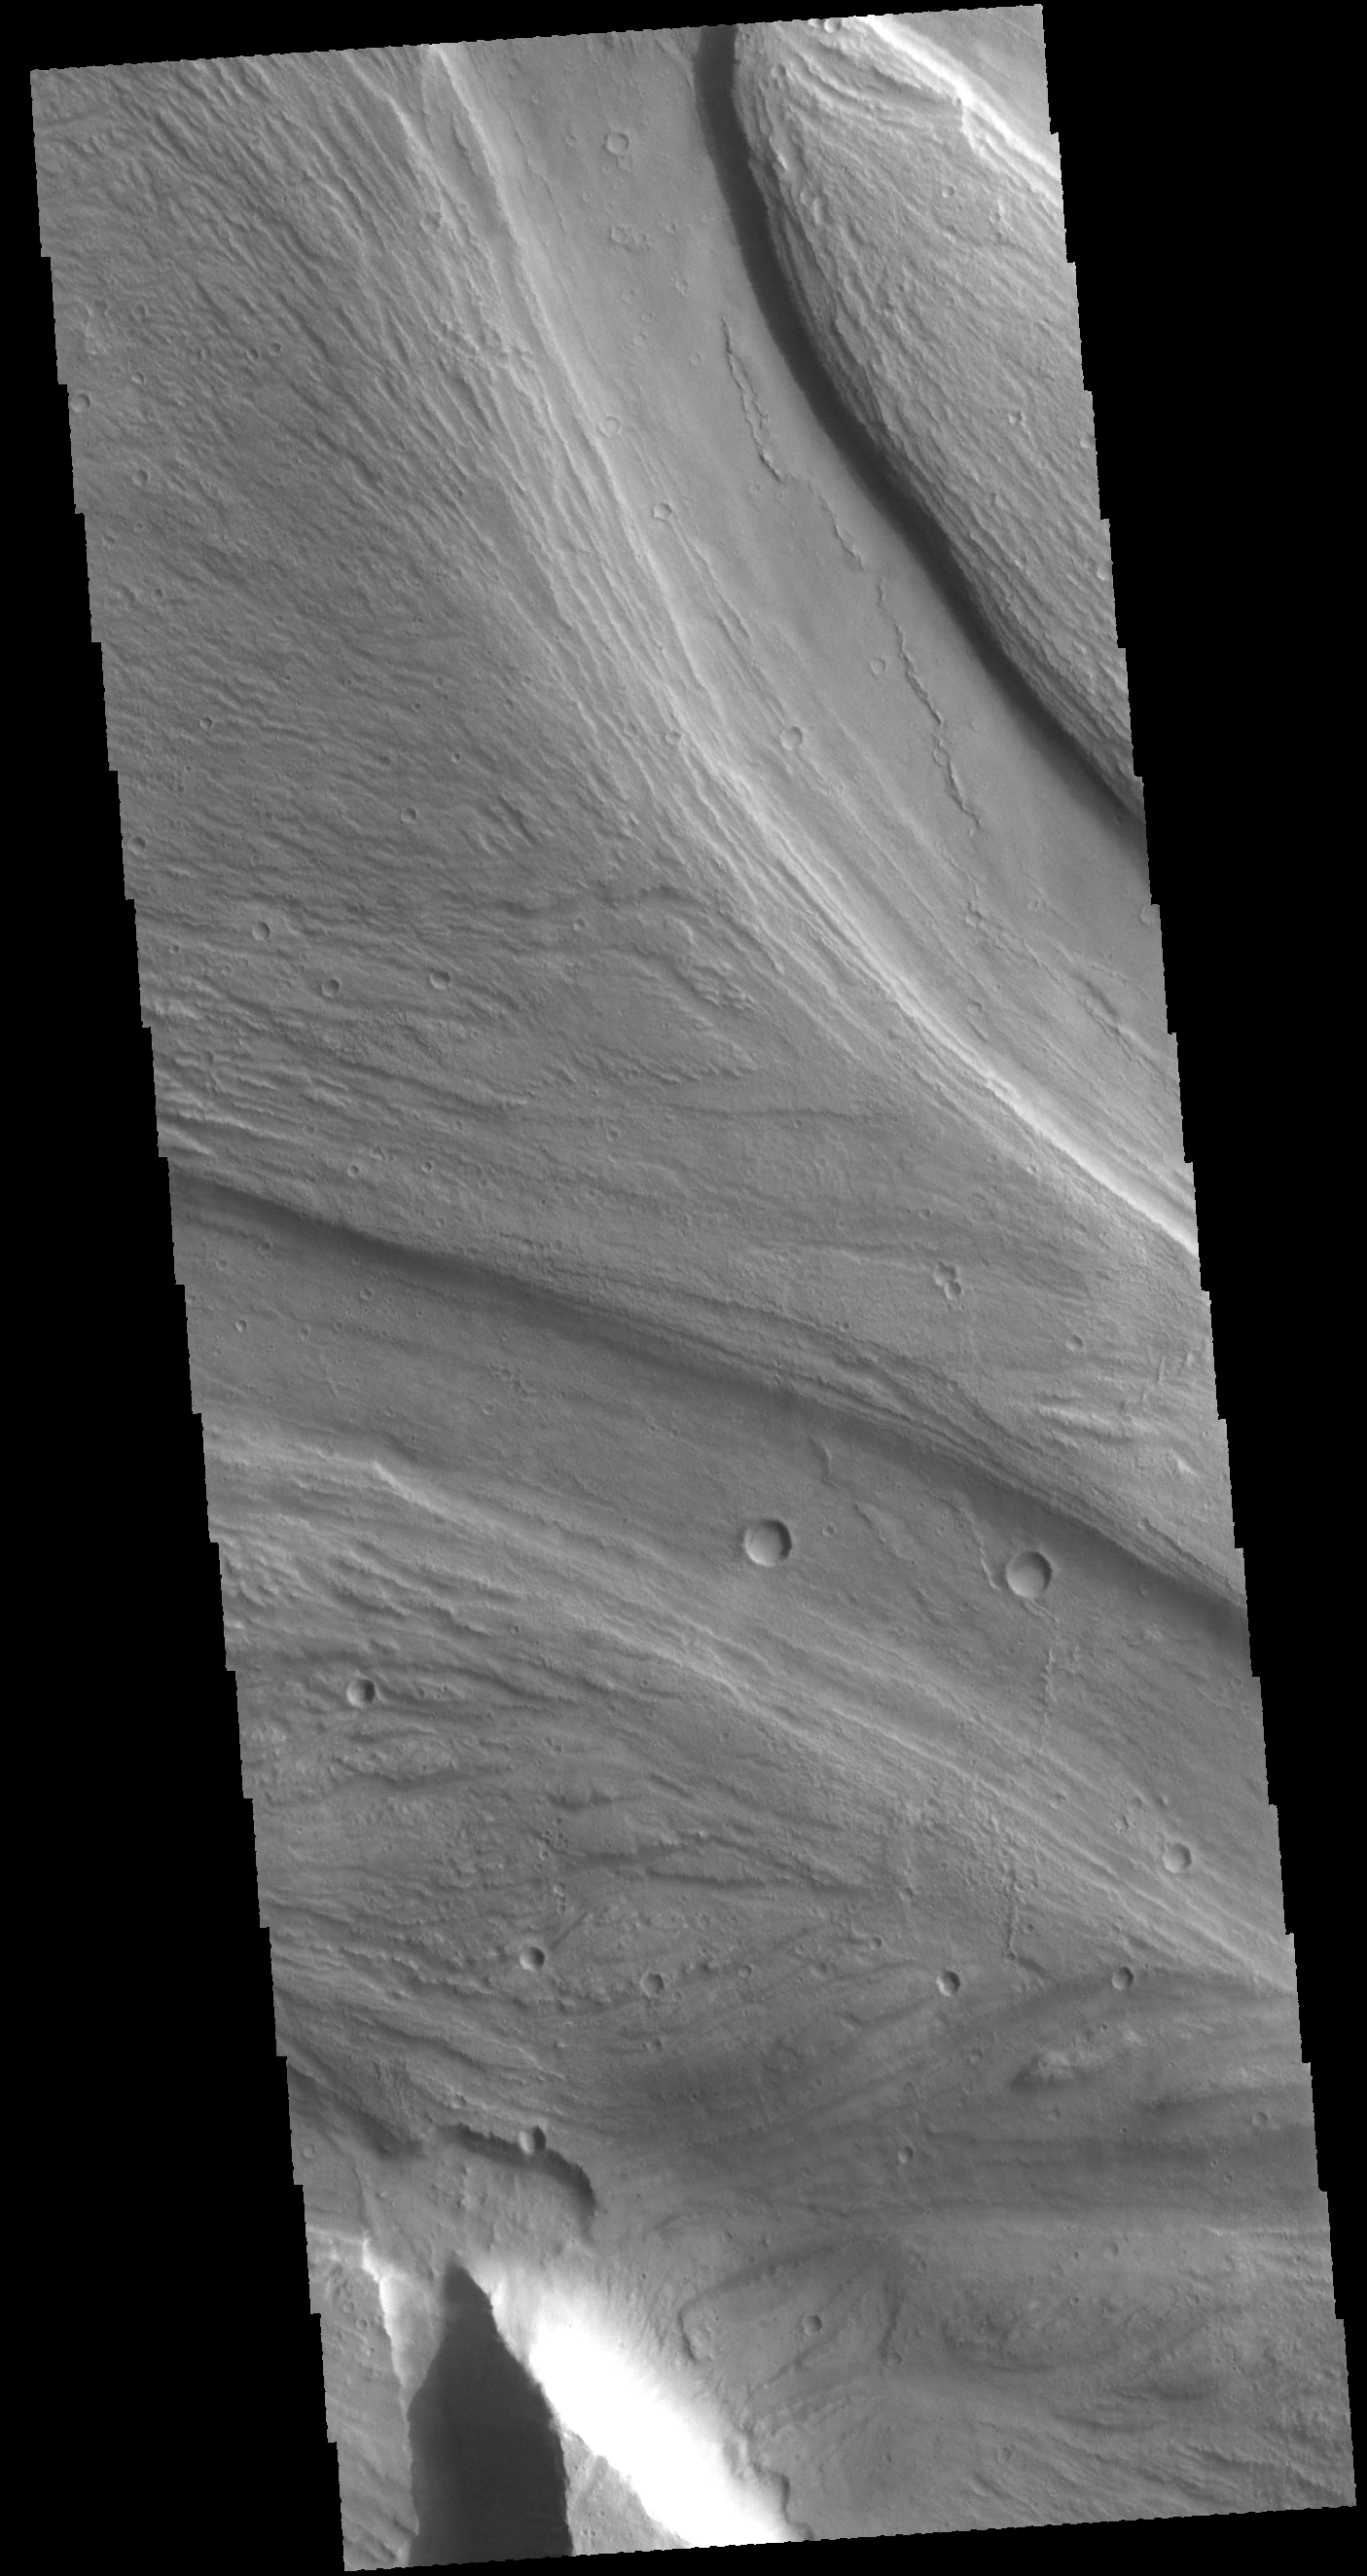

Kasei Valles

Today’s VIS image shows a small portion of Kasei Valles. Kasei Valles is a large outflow channel system located between the Tharsis volcanic highlands to the west and the lower elevation Chryse Planitia to the east.

Credit: NASA/JPL-Caltech/ASU